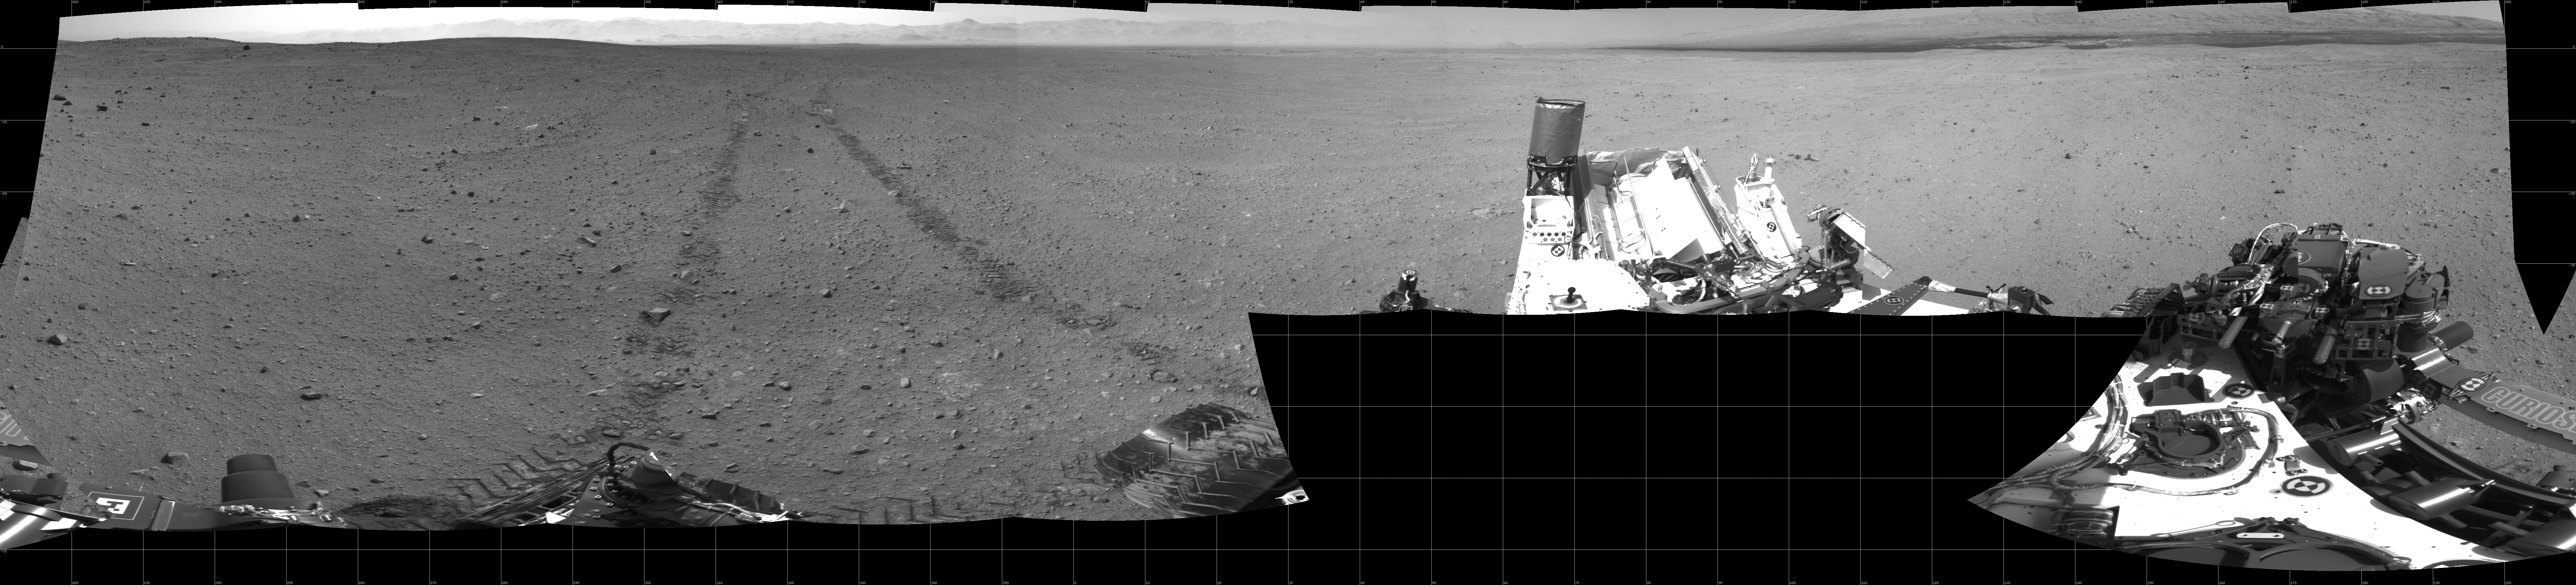

Curiosity’s Location During Arm Checkouts

This scene shows the surroundings of the location where NASA’s Mars rover Curiosity arrived on the 29th Martian day, or sol, of the rover’s mission on Mars (Sept. 4, 2012). It is a mosaic of images taken by Curiosity’s Navigation Camera (Navcam) following the Sol 29 drive of 100 feet (30.5 meters). Tracks from the drive are visible in the image. For scale, Curiosity leaves parallel tracks about 9 feet (2.7 meters) apart.

At this location on Sol 30, Curiosity began a series of activities to test and characterize the rover’s robotic arm and the tools on the arm.

The panorama is centered to the north-northeast, with south-southwest at both ends.

Credit: NASA/JPL-Caltech